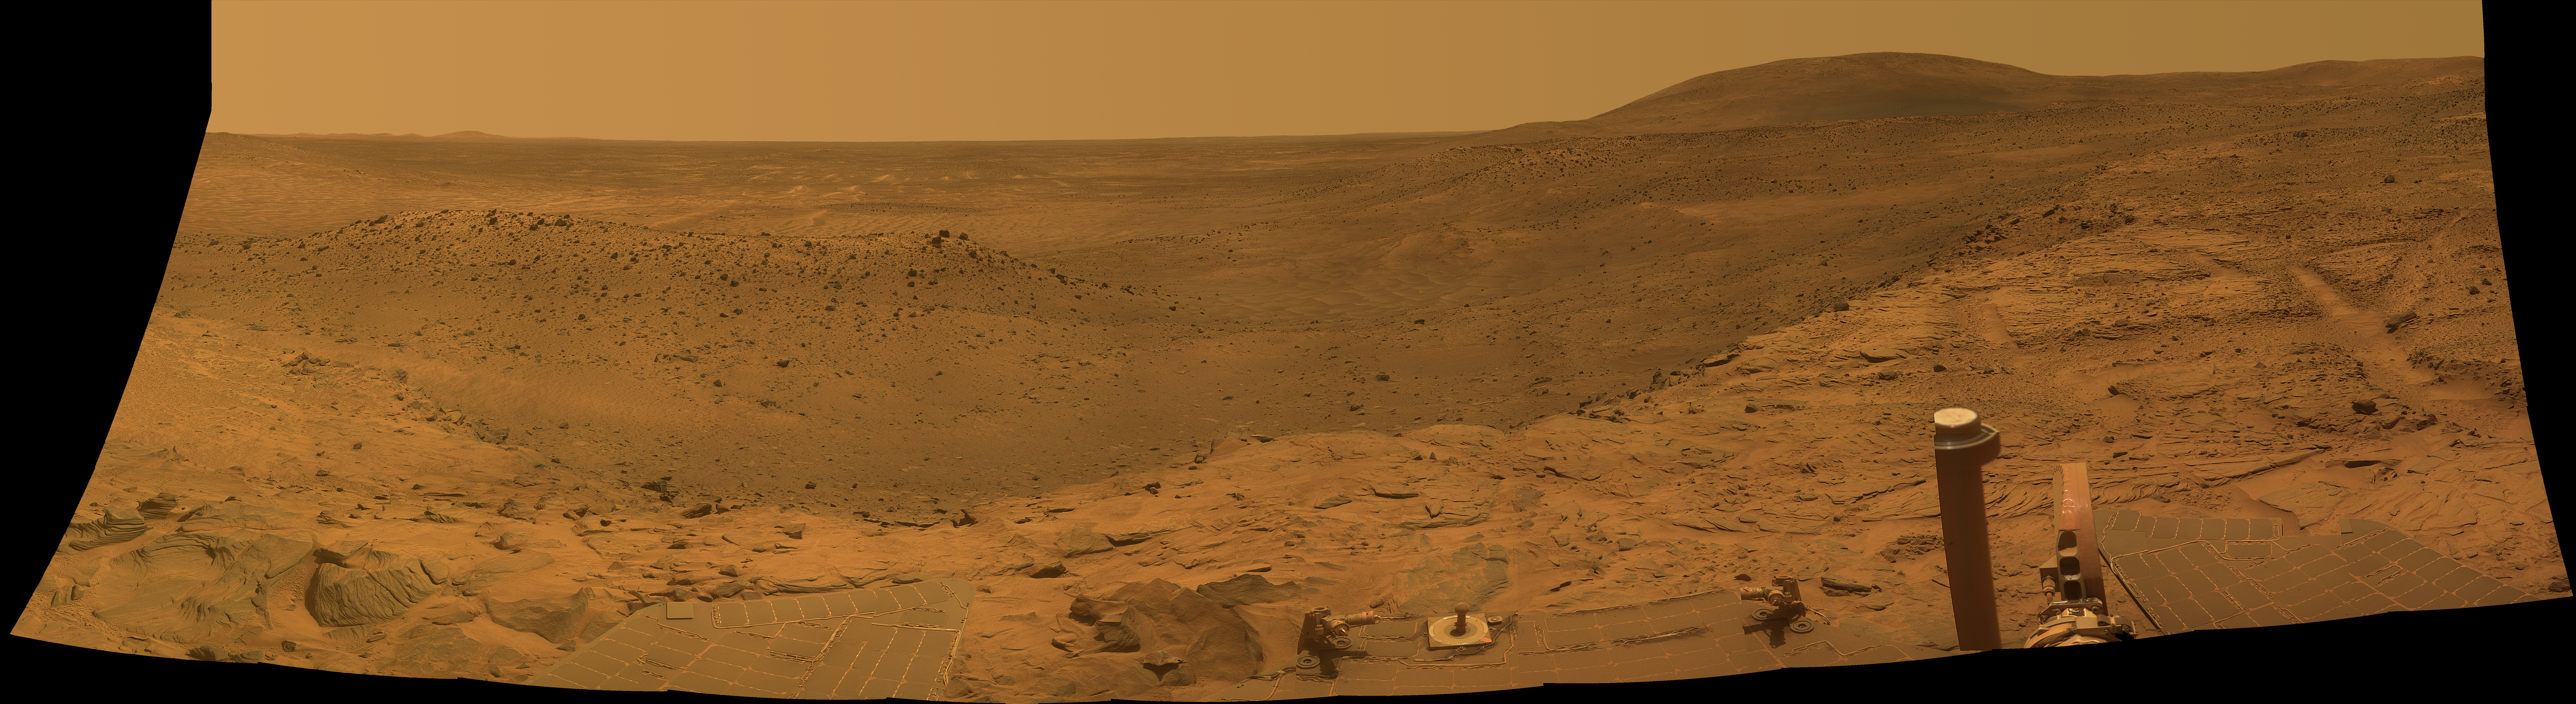

Spirit’s West Valley Panorama

NASA’S Mars Exploration Rover Spirit captured this westward view from atop a low plateau where Sprit spent the closing months of 2007.

After several months near the base of the plateau called “Home Plate” in the inner basin of the Columbia Hills range inside Gusev Crater, Spirit climbed onto the eastern edge of the plateau during the rover’s 1,306th Martian day, or sol, (Sept. 5, 2007). It examined rocks and soils at several locations on the southern half of Home Plate during September and October. It was perched near the western edge of Home Plate when it used its panoramic camera (Pancam) to take the images used in this view on sols 1,366 through 1,369 (Nov. 6 through Nov. 9, 2007). With its daily solar-energy supply shrinking as Martian summer turned to fall, Spirit then drove to the northern edge of Home Plate for a favorable winter haven. The rover reached that northward-tilting site in December, in time for the fourth Earth-year anniversary of its landing on Mars. Spirit reached Mars on Jan. 4, 2004, Universal Time (Jan. 3, 2004, Pacific Standard Time). It landed at a site at about the center of the horizon in this image.

This panorama covers a scene spanning left to right from southwest to northeast. The western edge of Home Plate is in the foreground, generally lighter in tone than the more distant parts of the scene. A rock-dotted hill in the middle distance across the left third of the image is “Tsiolkovski Ridge,” about 30 meters or 100 feet from the edge of Home Plate and about that same distance across. A bump on the horizon above the left edge of Tsiolkovski Ridge is “Grissom Hill,” about 8 kilometers or 5 miles away. At right, the highest point of the horizon is “Husband Hill,” to the north and about 800 meters or half a mile away.

This view combines separate images taken through Pancam filters centered on wavelengths of 753 nanometers, 535 nanometers and 432 nanometers to produce an approximately true-color panorama.

Credit: NASA/JPL-Caltech/Cornell University